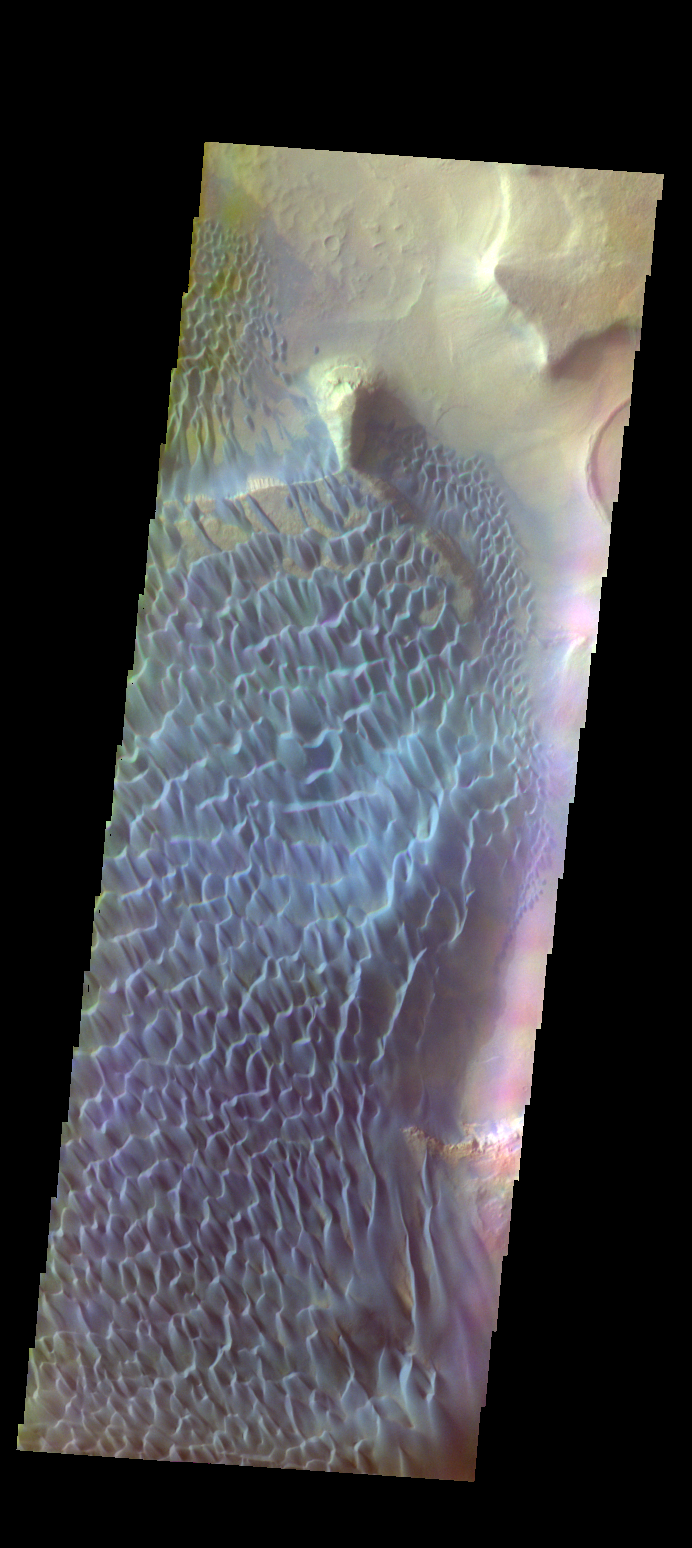

Rabe Crater Dunes – False Color

The THEMIS VIS camera contains 5 filters. The data from different filters can be combined in multiple ways to create a false color image. These false color images may reveal subtle variations of the surface not easily identified in a single band image. Today’s false color image shows part of the floor of Rabe Crater.

Credit: NASA/JPL-Caltech/ASU